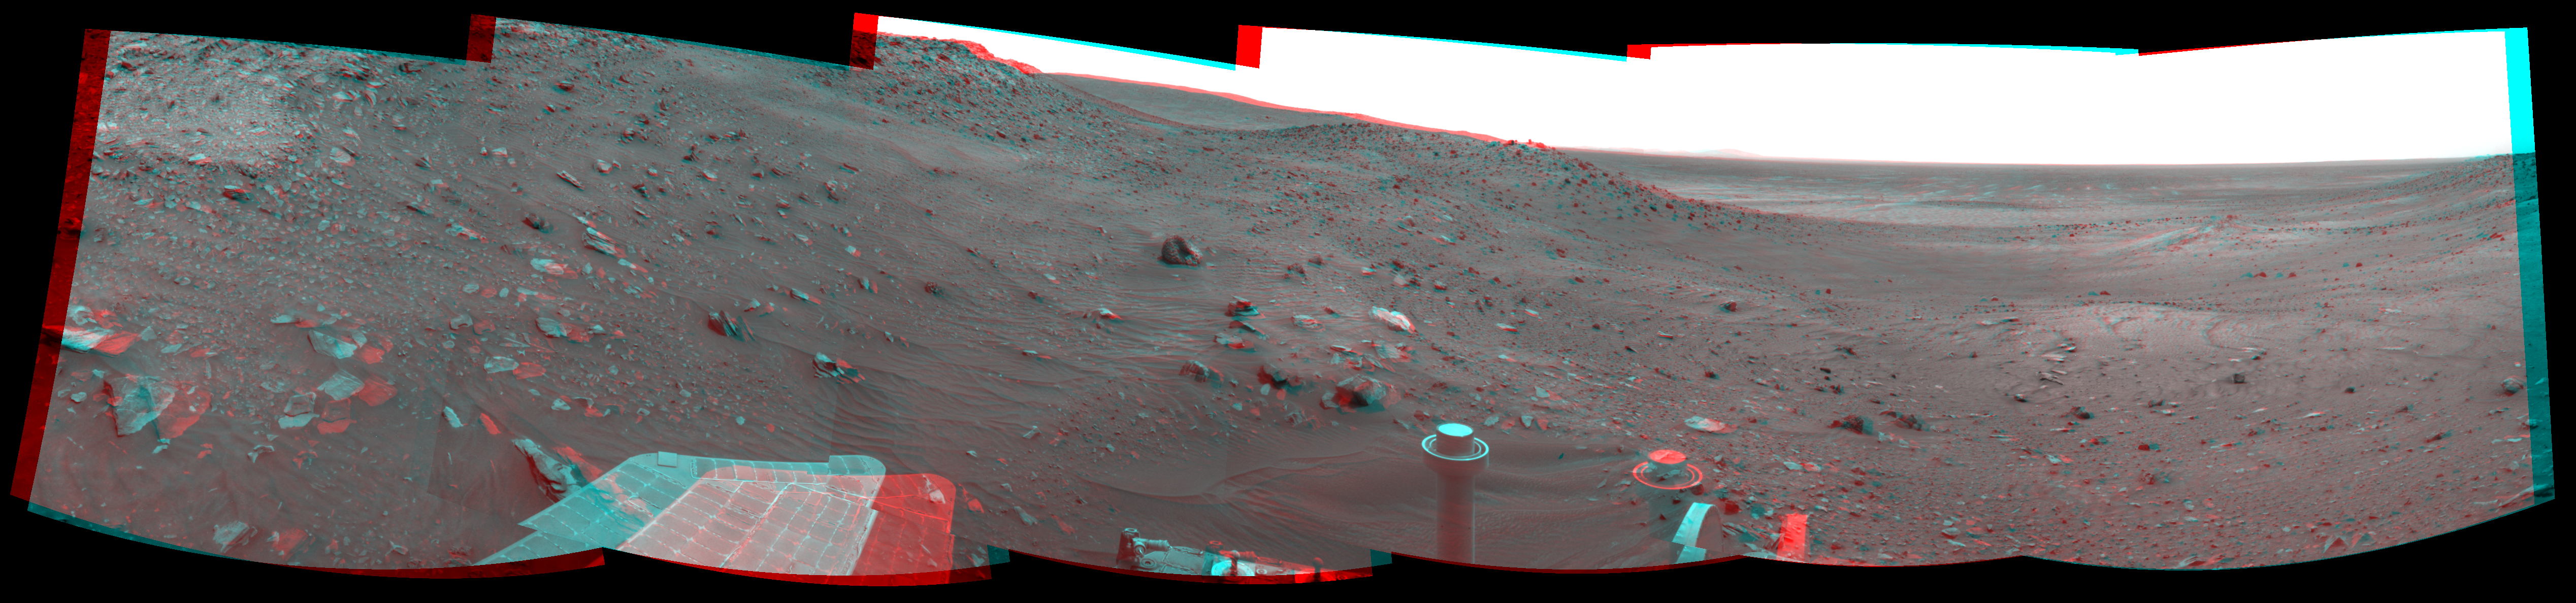

View Ahead After Spirit’s Sol 1861 Drive (Stereo)

Left-eye view of a color stereo pair for PIA11977

Right-eye view of a color stereo pair for PIA11977

NASA’s Mars Exploration Rover Spirit used its navigation camera to take the images combined into this stereo, 210-degree view of the rover’s surroundings during the 1,861st to 1,863rd Martian days, or sols, of Spirit’s surface mission (March 28 to 30, 2009).

This view combines images from the left-eye and right-eye sides of the navigation camera. It appears three-dimensional when viewed through red-blue glasses with the red lens on the left.

The center of the scene is toward the south-southwest. East is on the left. West-northwest is on the right.

The rover had driven 22.7 meters (74 feet) southwestward on Sol 1861 before beginning to take the frames in this view. The drive brought Spirit past the northwestern corner of Home Plate.

In this view, the western edge of Home Plate is on the portion of the horizon farthest to the left. A mound in middle distance near the center of the view is called “Tsiolkovsky” and is about 40 meters (about 130 feet) from the rover’s position.

This view is presented as a cylindrical-perspective projection with geometric seam correction.

Credit: NASA/JPL-Caltech